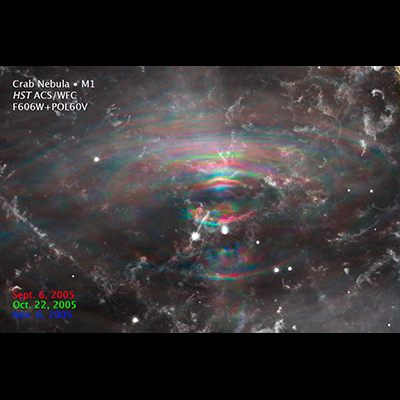

Changes in the Crab Nebula

This NASA Hubble Space Telescope image reveals how wave-like structures unleashed by the powerful remnant of a dead star move outward over time in the heart of the Crab Nebula.

The surviving remnant is the collapsed core of a burned-out star, and is called a neutron star. This powerhouse has about the same mass as the sun but is squeezed into an ultra-dense sphere that is only a few miles across and 100 billion times stronger than steel. It is a tremendous dynamo, spinning 30 times a second. This whirling dynamo is visible in the image as the bright object just below center. The object to the left of the neutron star is a foreground or background star.

The image was assembled from three separate exposures taken between September and November 2005 by Hubble's Advanced Camera for Surveys. Each epoch was assigned a different color to show the motion of the wave-like features over time.

Credit: NASA and ESA; Acknowledgment: J. Hester (Arizona State University)